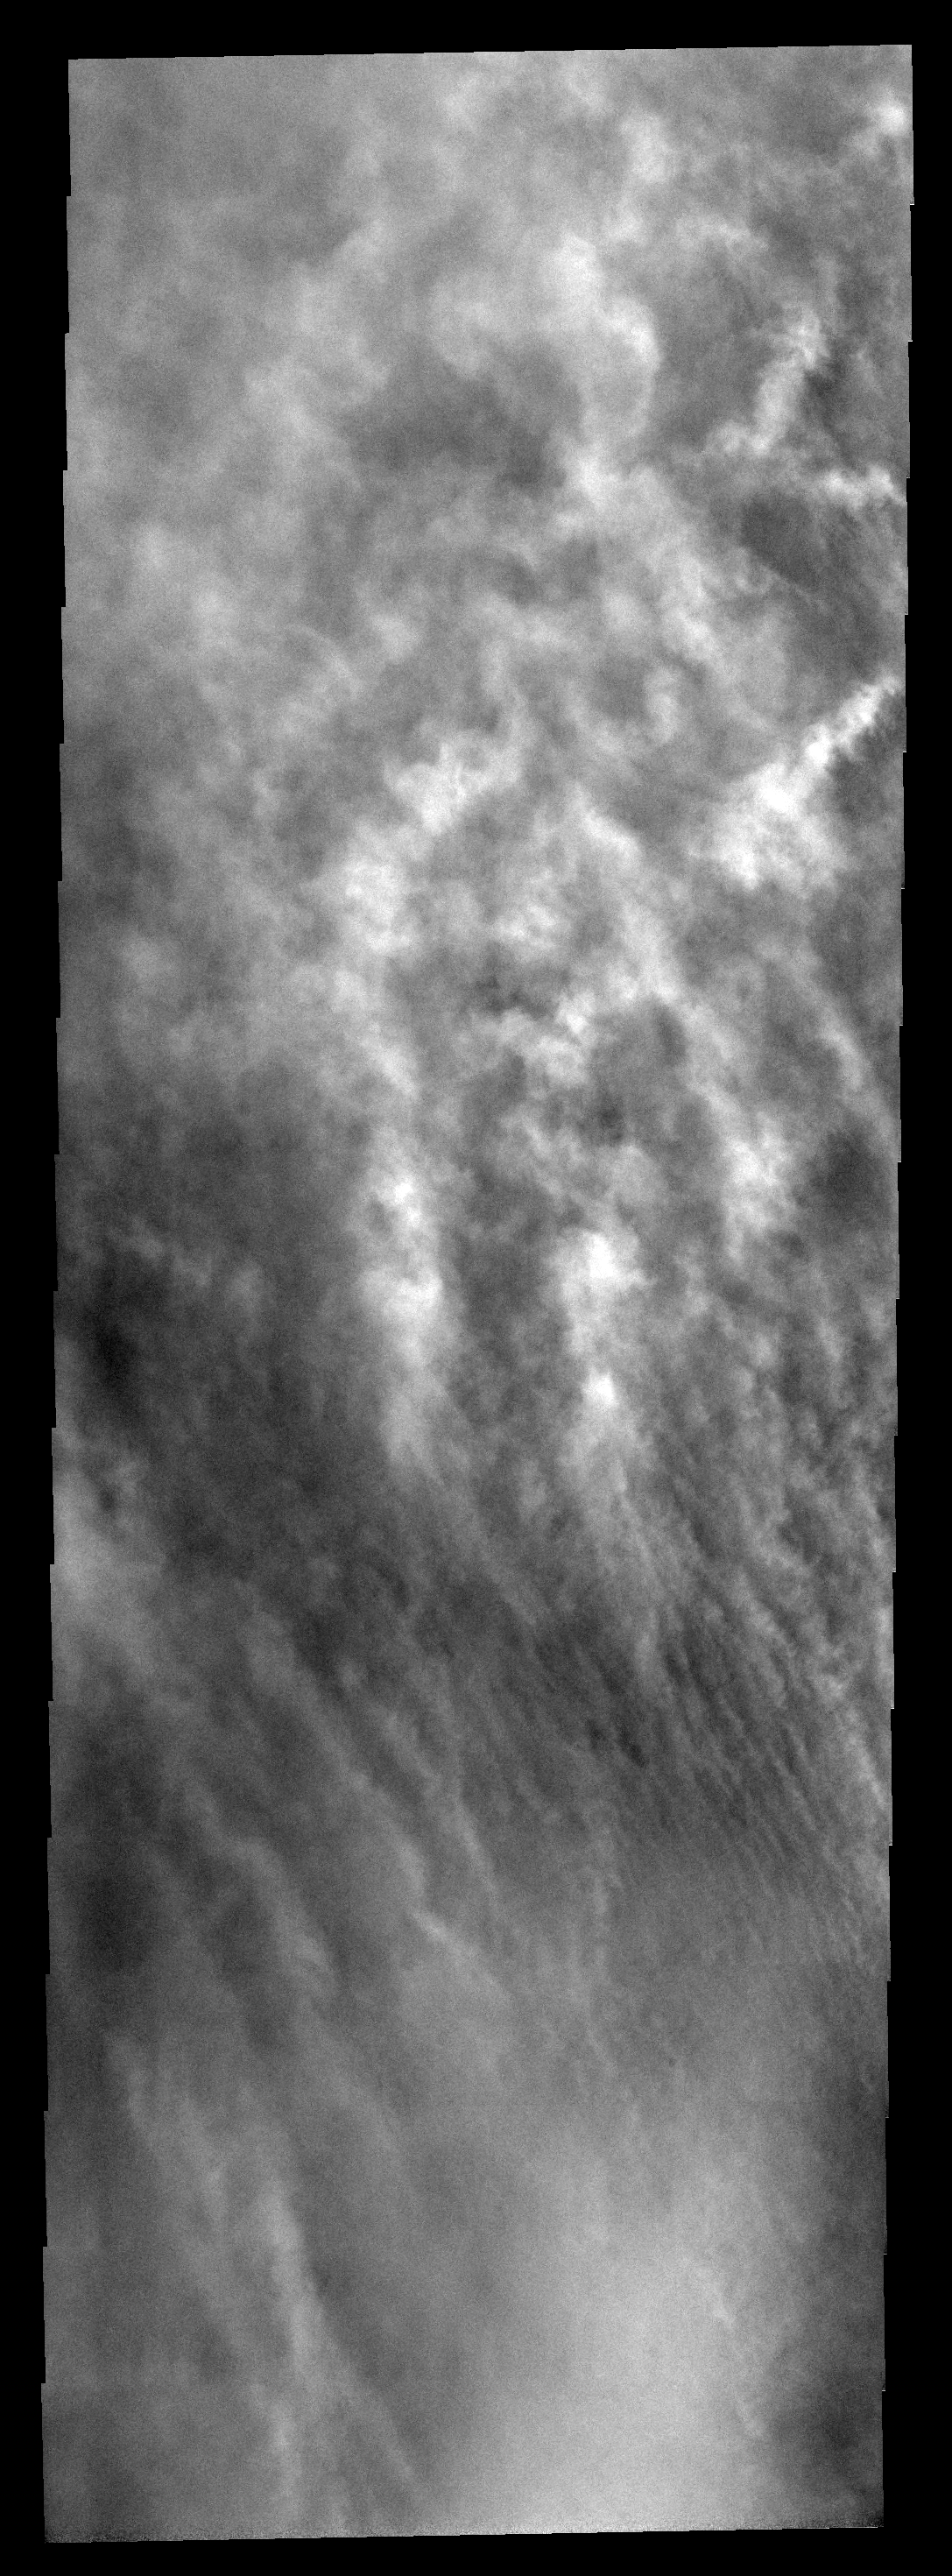

Southern Storm

This image captured part of one of the larger storms that occurred during the latest spring season on Mars. Southern spring is the season of dust storms. This storm is located over Promethei Terra.

Image information: VIS instrument. Latitude -71.4N, Longitude 125.5E. 17 meter/pixel resolution.

Please see the THEMIS Data Citation Note for details on crediting THEMIS images.

Note: this THEMIS visual image has not been radiometrically nor geometrically calibrated for this preliminary release. An empirical correction has been performed to remove instrumental effects. A linear shift has been applied in the cross-track and down-track direction to approximate spacecraft and planetary motion. Fully calibrated and geometrically projected images will be released through the Planetary Data System in accordance with Project policies at a later time.

NASA’s Jet Propulsion Laboratory manages the 2001 Mars Odyssey mission for NASA’s Office of Space Science, Washington, D.C. The Thermal Emission Imaging System (THEMIS) was developed by Arizona State University, Tempe, in collaboration with Raytheon Santa Barbara Remote Sensing. The THEMIS investigation is led by Dr. Philip Christensen at Arizona State University. Lockheed Martin Astronautics, Denver, is the prime contractor for the Odyssey project, and developed and built the orbiter. Mission operations are conducted jointly from Lockheed Martin and from JPL, a division of the California Institute of Technology in Pasadena.

Credit: NASA/JPL/ASU